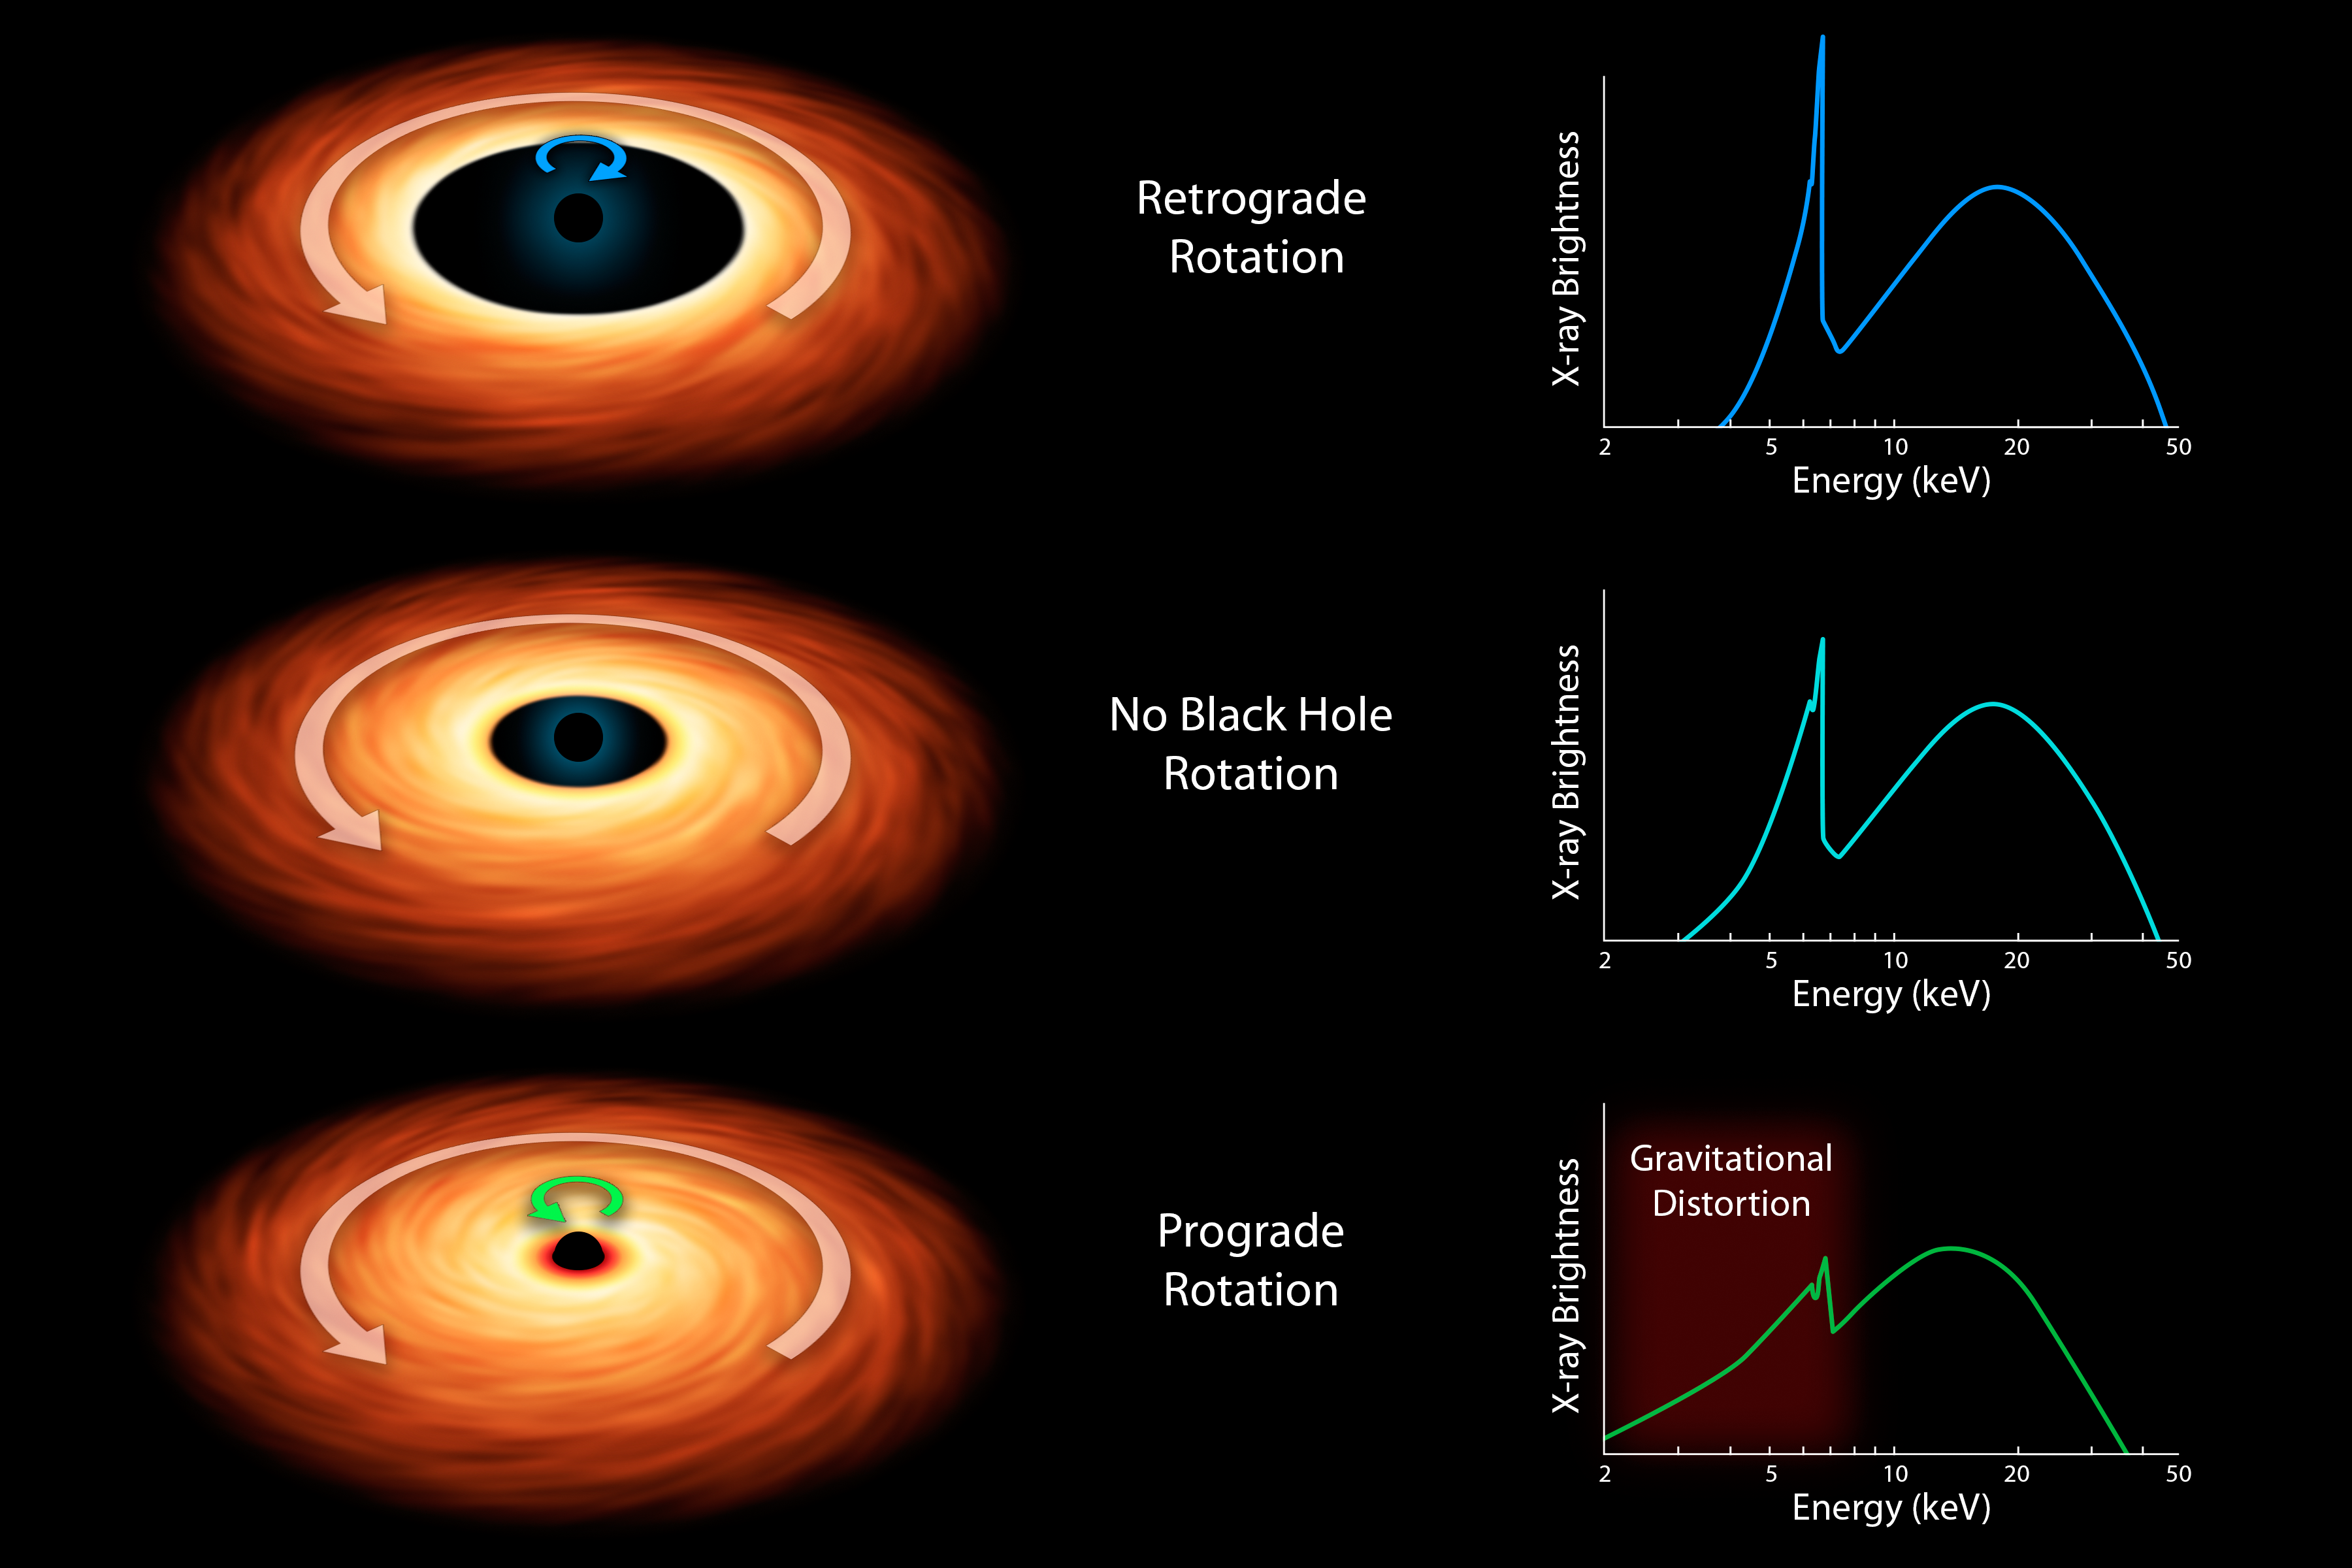

How to Measure the Spin of a Black Hole

Black holes are tremendous objects whose immense gravity can distort and twist space-time, the fabric that shapes our universe. These effects, consequences of Einstein's general theory of relativity, result in the bending of light as it travels through space-time. By looking for these light distortions in X-rays streaming off material near black holes, researchers can gain information about their spin rates.

This chart illustrates the basic model for determining the spin rates of black holes. The three artist's concepts represent the different types of spin: retrograde rotation, where the disk of matter falling onto the hole, called an accretion disk, moves in the opposite direction of the black hole; no spin; and prograde rotation, where the disk spins in the same direction as the black hole.

The faster a black hole spins, the closer its accretion disk can lie to it -- another consequence of Einstein's theory of relativity.

Scientists assess how close the inner edge of an accretion disk comes to a black hole by breaking the X-ray light up into a spectrum of different colors, or energies. The resulting spectra for the three spin scenarios are shown at right. The sharp peak is X-ray radiation from iron atoms circulating in the accretion disk. If the accretion disk is close to the black hole, as is the case in the final row, the X-ray colors from the iron will be spread out by the immense gravity of the black hole. The degree to which the iron feature is spread out, a phenomenon referred to as the "red wing," reveals how close the accretion disk is to the black hole. Because this distance depends on the black hole's spin, the spin rate can then be determined.

Prior to observations with NASA's Nuclear Spectroscopic Telescope Array (NuSTAR), which captures X-ray radiation with energy from the 3 to 79 kiloelectron volt (keV) range, this model remained uncertain. Together with the European Space Agency's XMM-Newton telescope, which sees X-ray light in the 0.1 to 10 keV range, the observatories were able to show that the model is correct. Their data ruled out the possibility that the iron feature only appears to be distorted as a result of intervening absorbing clouds, and not gravitational effects.

Credit: NASA/JPL-Caltech